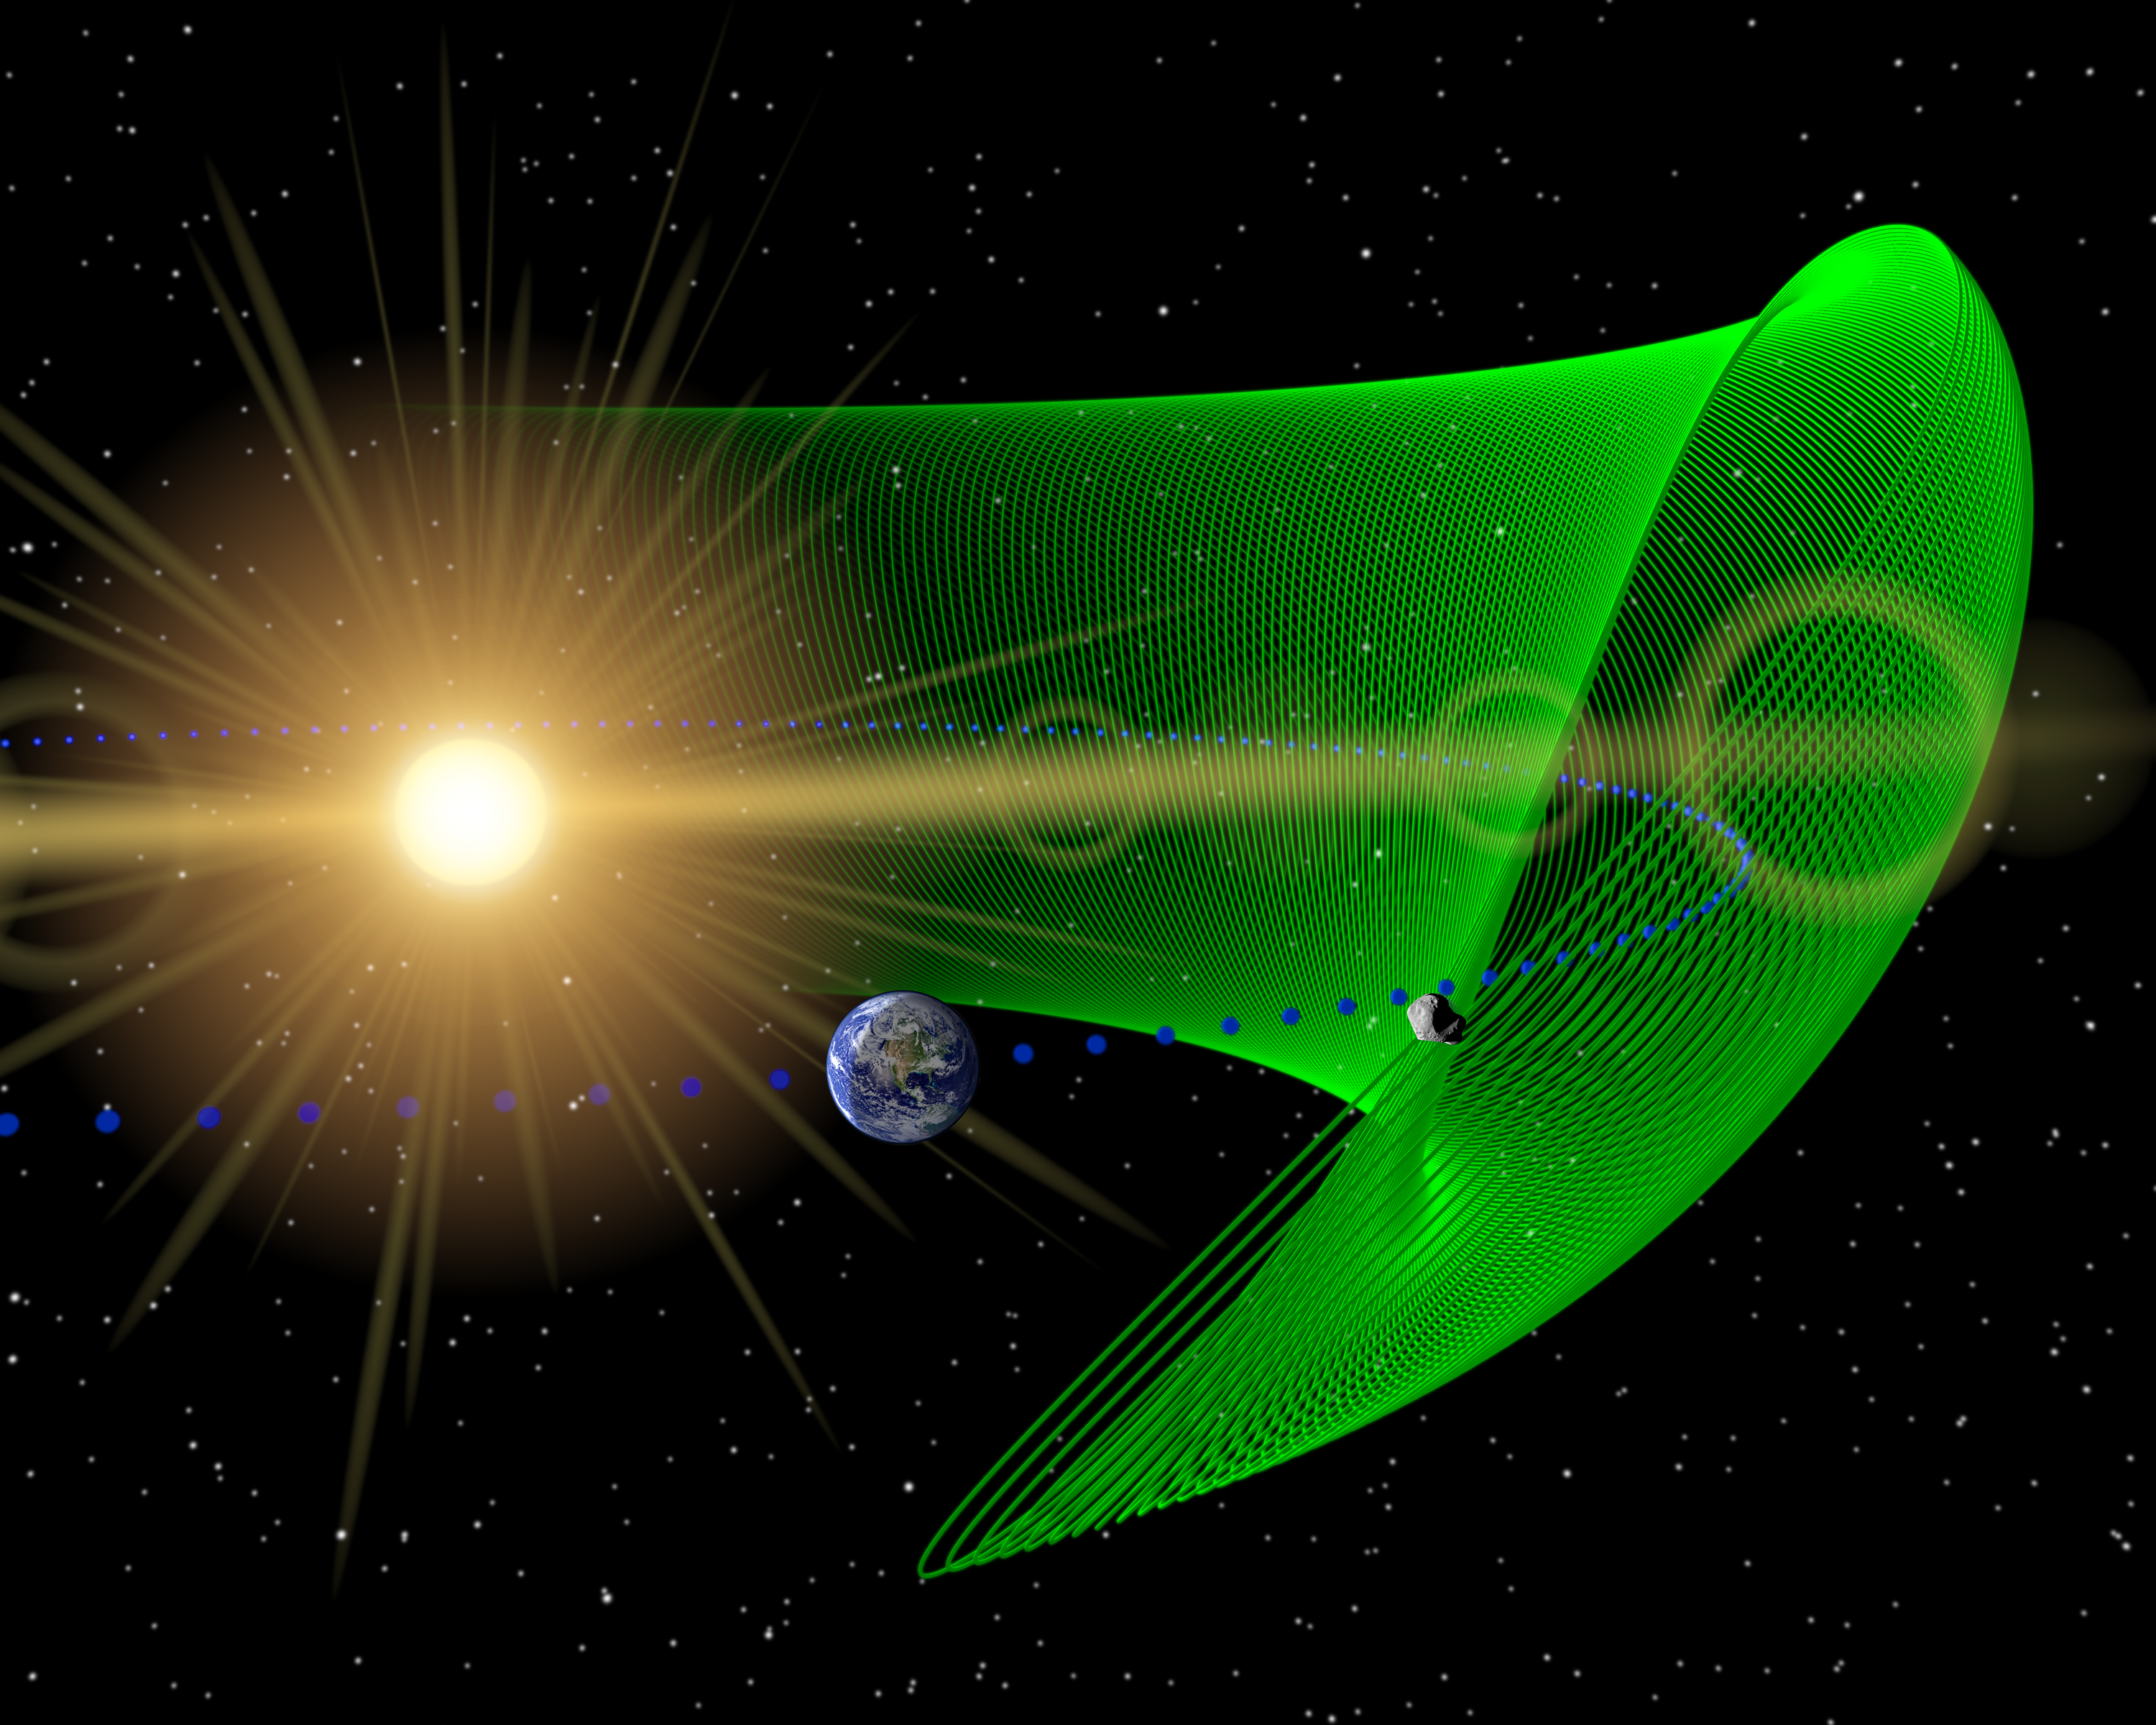

Trojan Asteroid Shares Orbit with Earth (Artist Animation)

Earth’s First Trojan Asteroid

This animation illustrates the orbit of 2010 TK7 (green dots), the first known Earth Trojan asteroid, discovered by NEOWISE, the asteroid-hunting portion of NASA’s WISE mission. Trojans are asteroids that share an orbit with a planet, circling around the sun in front of or behind the planet. They circle around stable gravity wells, called Lagrange points, which circle the sun like Earth does.

The movie follows Earth as it travels along its orbit (blue dots) around the sun, so Earth remains at the front of our view. The various objects are not drawn to scale.

Asteroid 2010 TK7 has an extreme orbit that takes the asteroid far above and below the plane of Earth’s orbit. The motion above and below the plane is referred to as an epicycle. In addition, the asteroid moves within the plane of Earth’s orbit in what is called libration, circling horizontally around its stable point every 395 years.

Typically, Trojan asteroids, for example those that orbit with Jupiter, don’t travel so far from the Lagrange points. They stay mostly near these points, located where the angle between the sun and Earth is 60 degrees. Asteroids near a comparable position with respect to Earth would be very difficult to see, because they would appear near the sun from our point of view.

WISE was able to spot 2010 TK7 because of its eccentric orbit, which takes it as far as 90 degrees away from the sun. WISE surveyed the whole sky from a polar orbit, so it had the perfect seat to find 2010 TK7. Follow-up observations with the Canada-France-Hawaii Telescope on Mauna Kea, Hawaii, helped confirm the object’s Trojan nature.

The clock at upper left shows how the orbit changes over time. The asteroid’s orbit is well defined and for at least the next 100 years, it will not come closer to Earth than 15 million miles (24 million kilometers).

JPL manages the Wide-field Infrared Survey Explorer for NASA’s Science Mission Directorate, Washington. The principal investigator, Edward Wright, is at UCLA. The mission was competitively selected under NASA’s Explorers Program managed by the Goddard Space Flight Center, Greenbelt, Md. The science instrument was built by the Space Dynamics Laboratory, Logan, Utah, and the spacecraft was built by Ball Aerospace & Technologies Corp., Boulder, Colo. Science operations and data processing take place at the Infrared Processing and Analysis Center at the California Institute of Technology in Pasadena. Caltech manages JPL for NASA.

Credit: NASA/JPL-Caltech/UCLA, Movie Paul Wiegert, University of Western Ontario, Canada